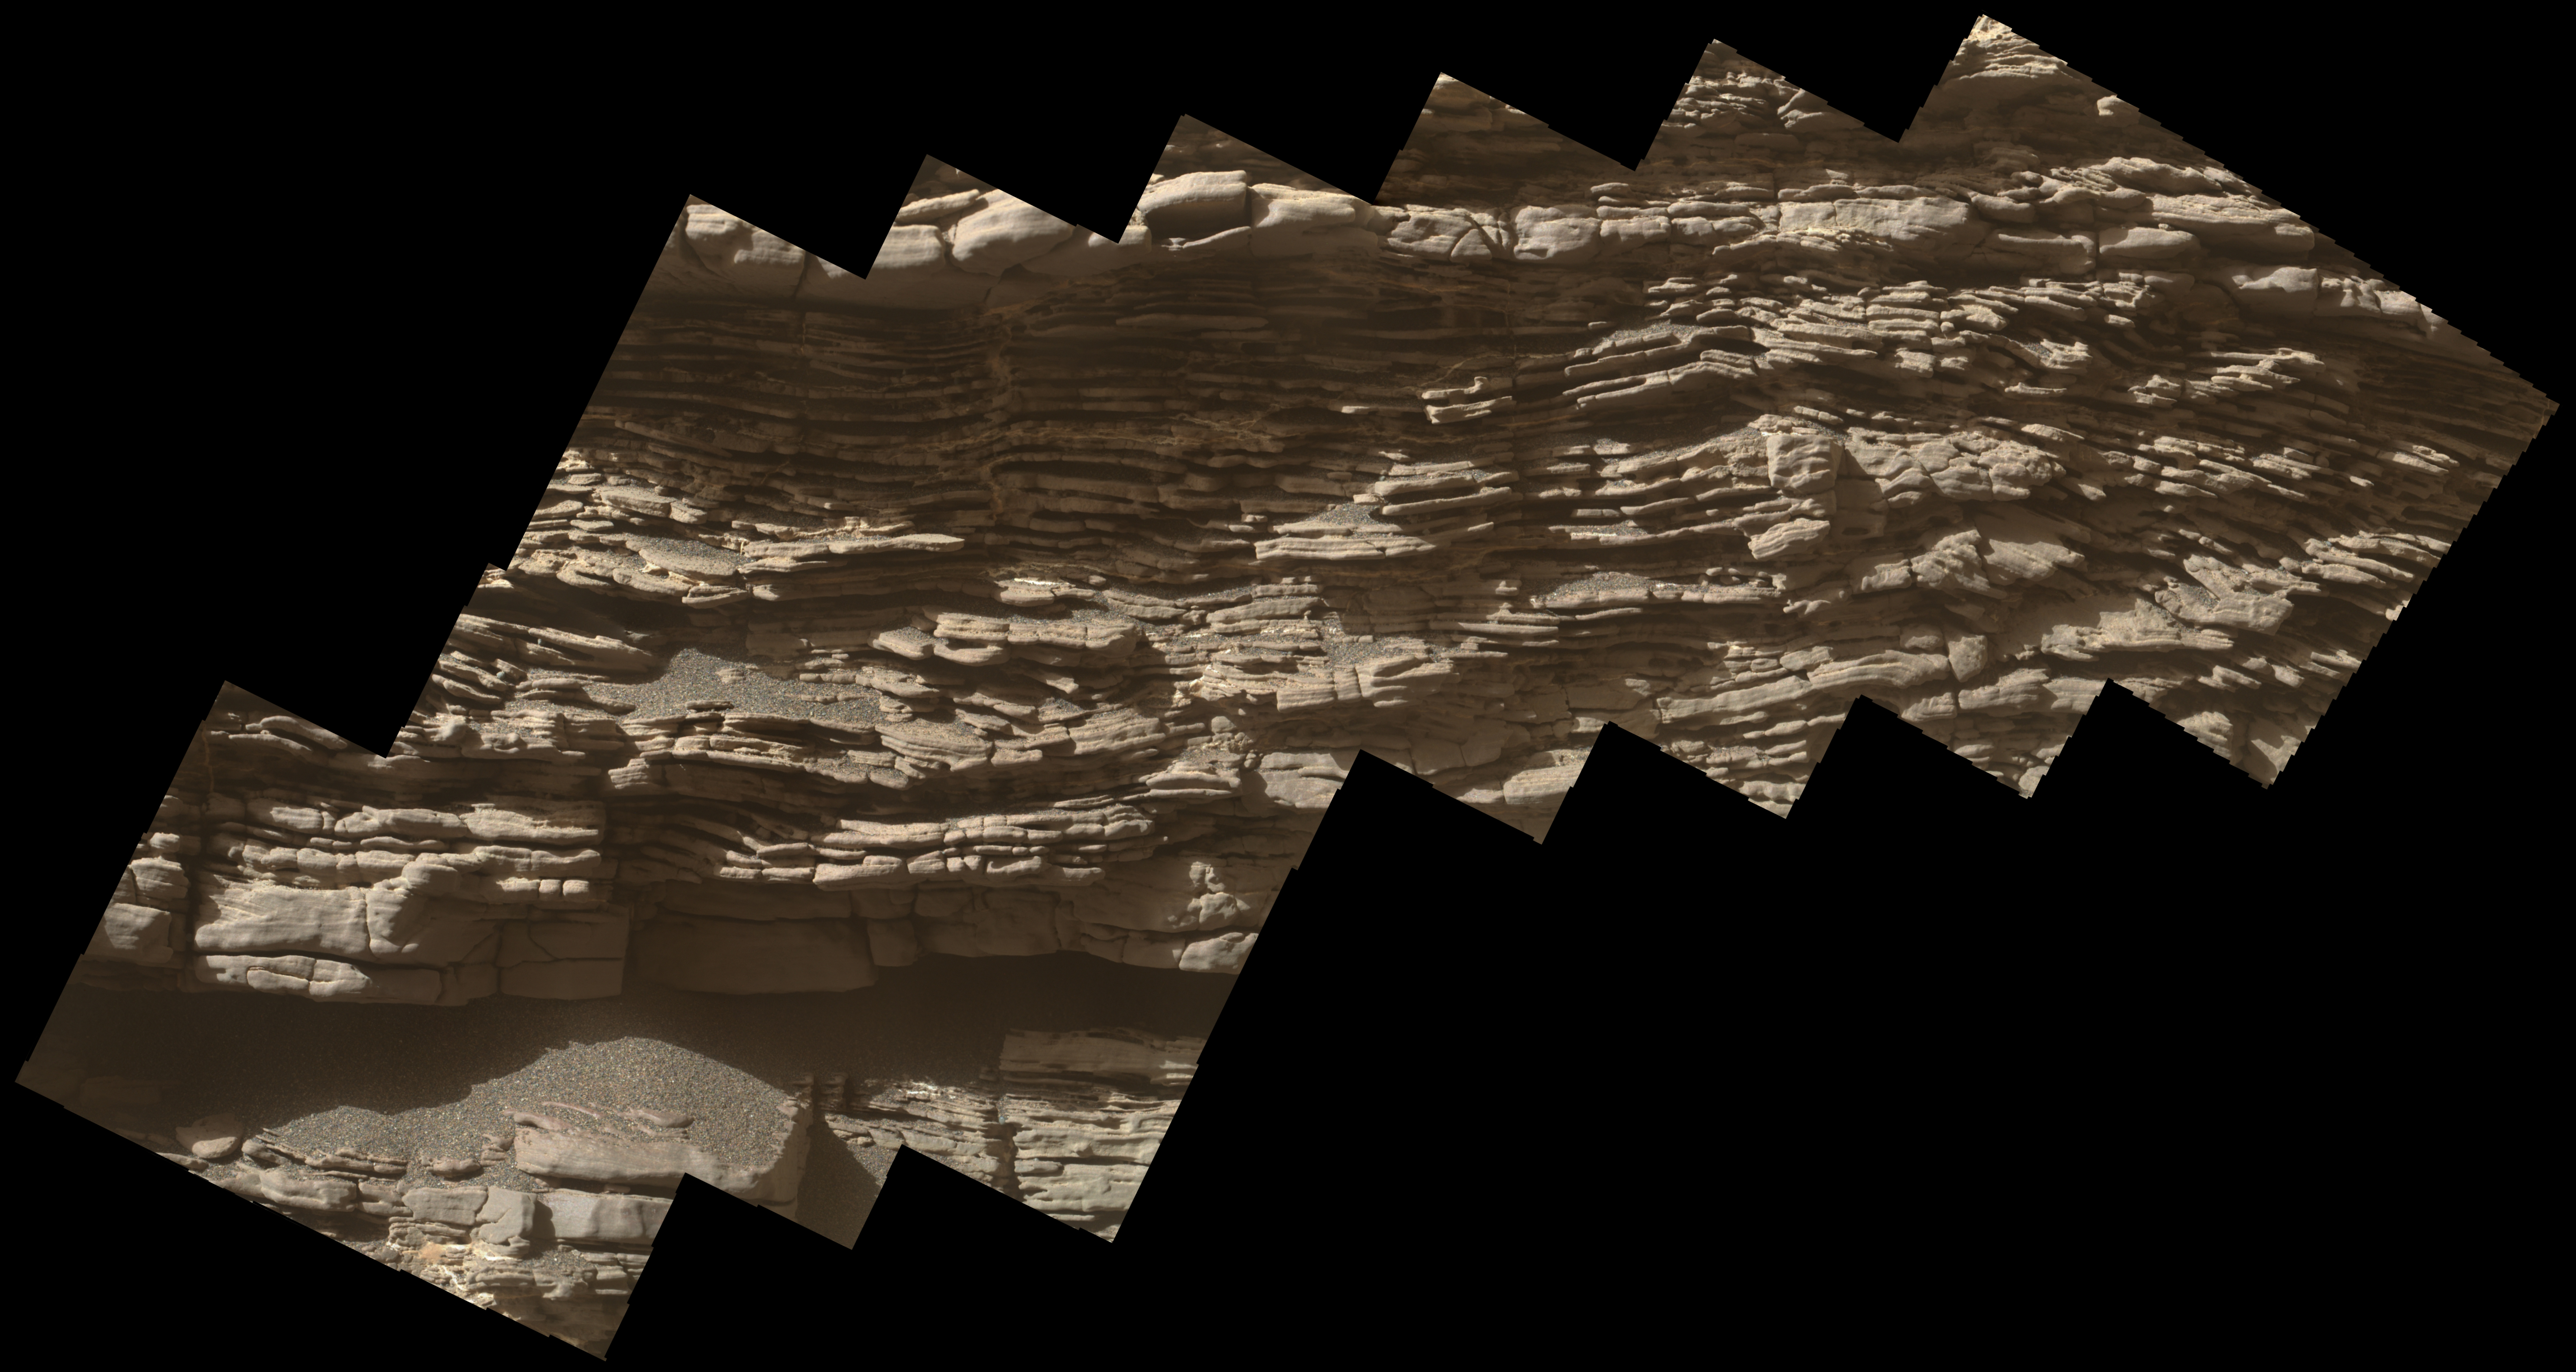

Close-up of Strathdon

Annotated Image

This mosaic of images shows layers of ancient sediment on a boulder-sized rock called “Strathdon,” as seen by the Mars Hand Lens Imager (MAHLI) camera on the end of the robotic arm on NASA’s Curiosity rover. The images were taken on July 10, 2019, the 2,462nd Martian day, or sol, of the mission.

The images were acquired from about 4 inches (10 centimeters) away and processed to adjust brightness and remove blemishes.

Malin Space Science Systems in San Diego built and operates Mastcam. A division of Caltech, the Jet Propulsion Laboratory in Pasadena, California, manages the Mars Science Laboratory Project for NASA’s Science Mission Directorate in Washington and built the project’s Curiosity rover.

Credit: NASA/JPL-Caltech/MSSS